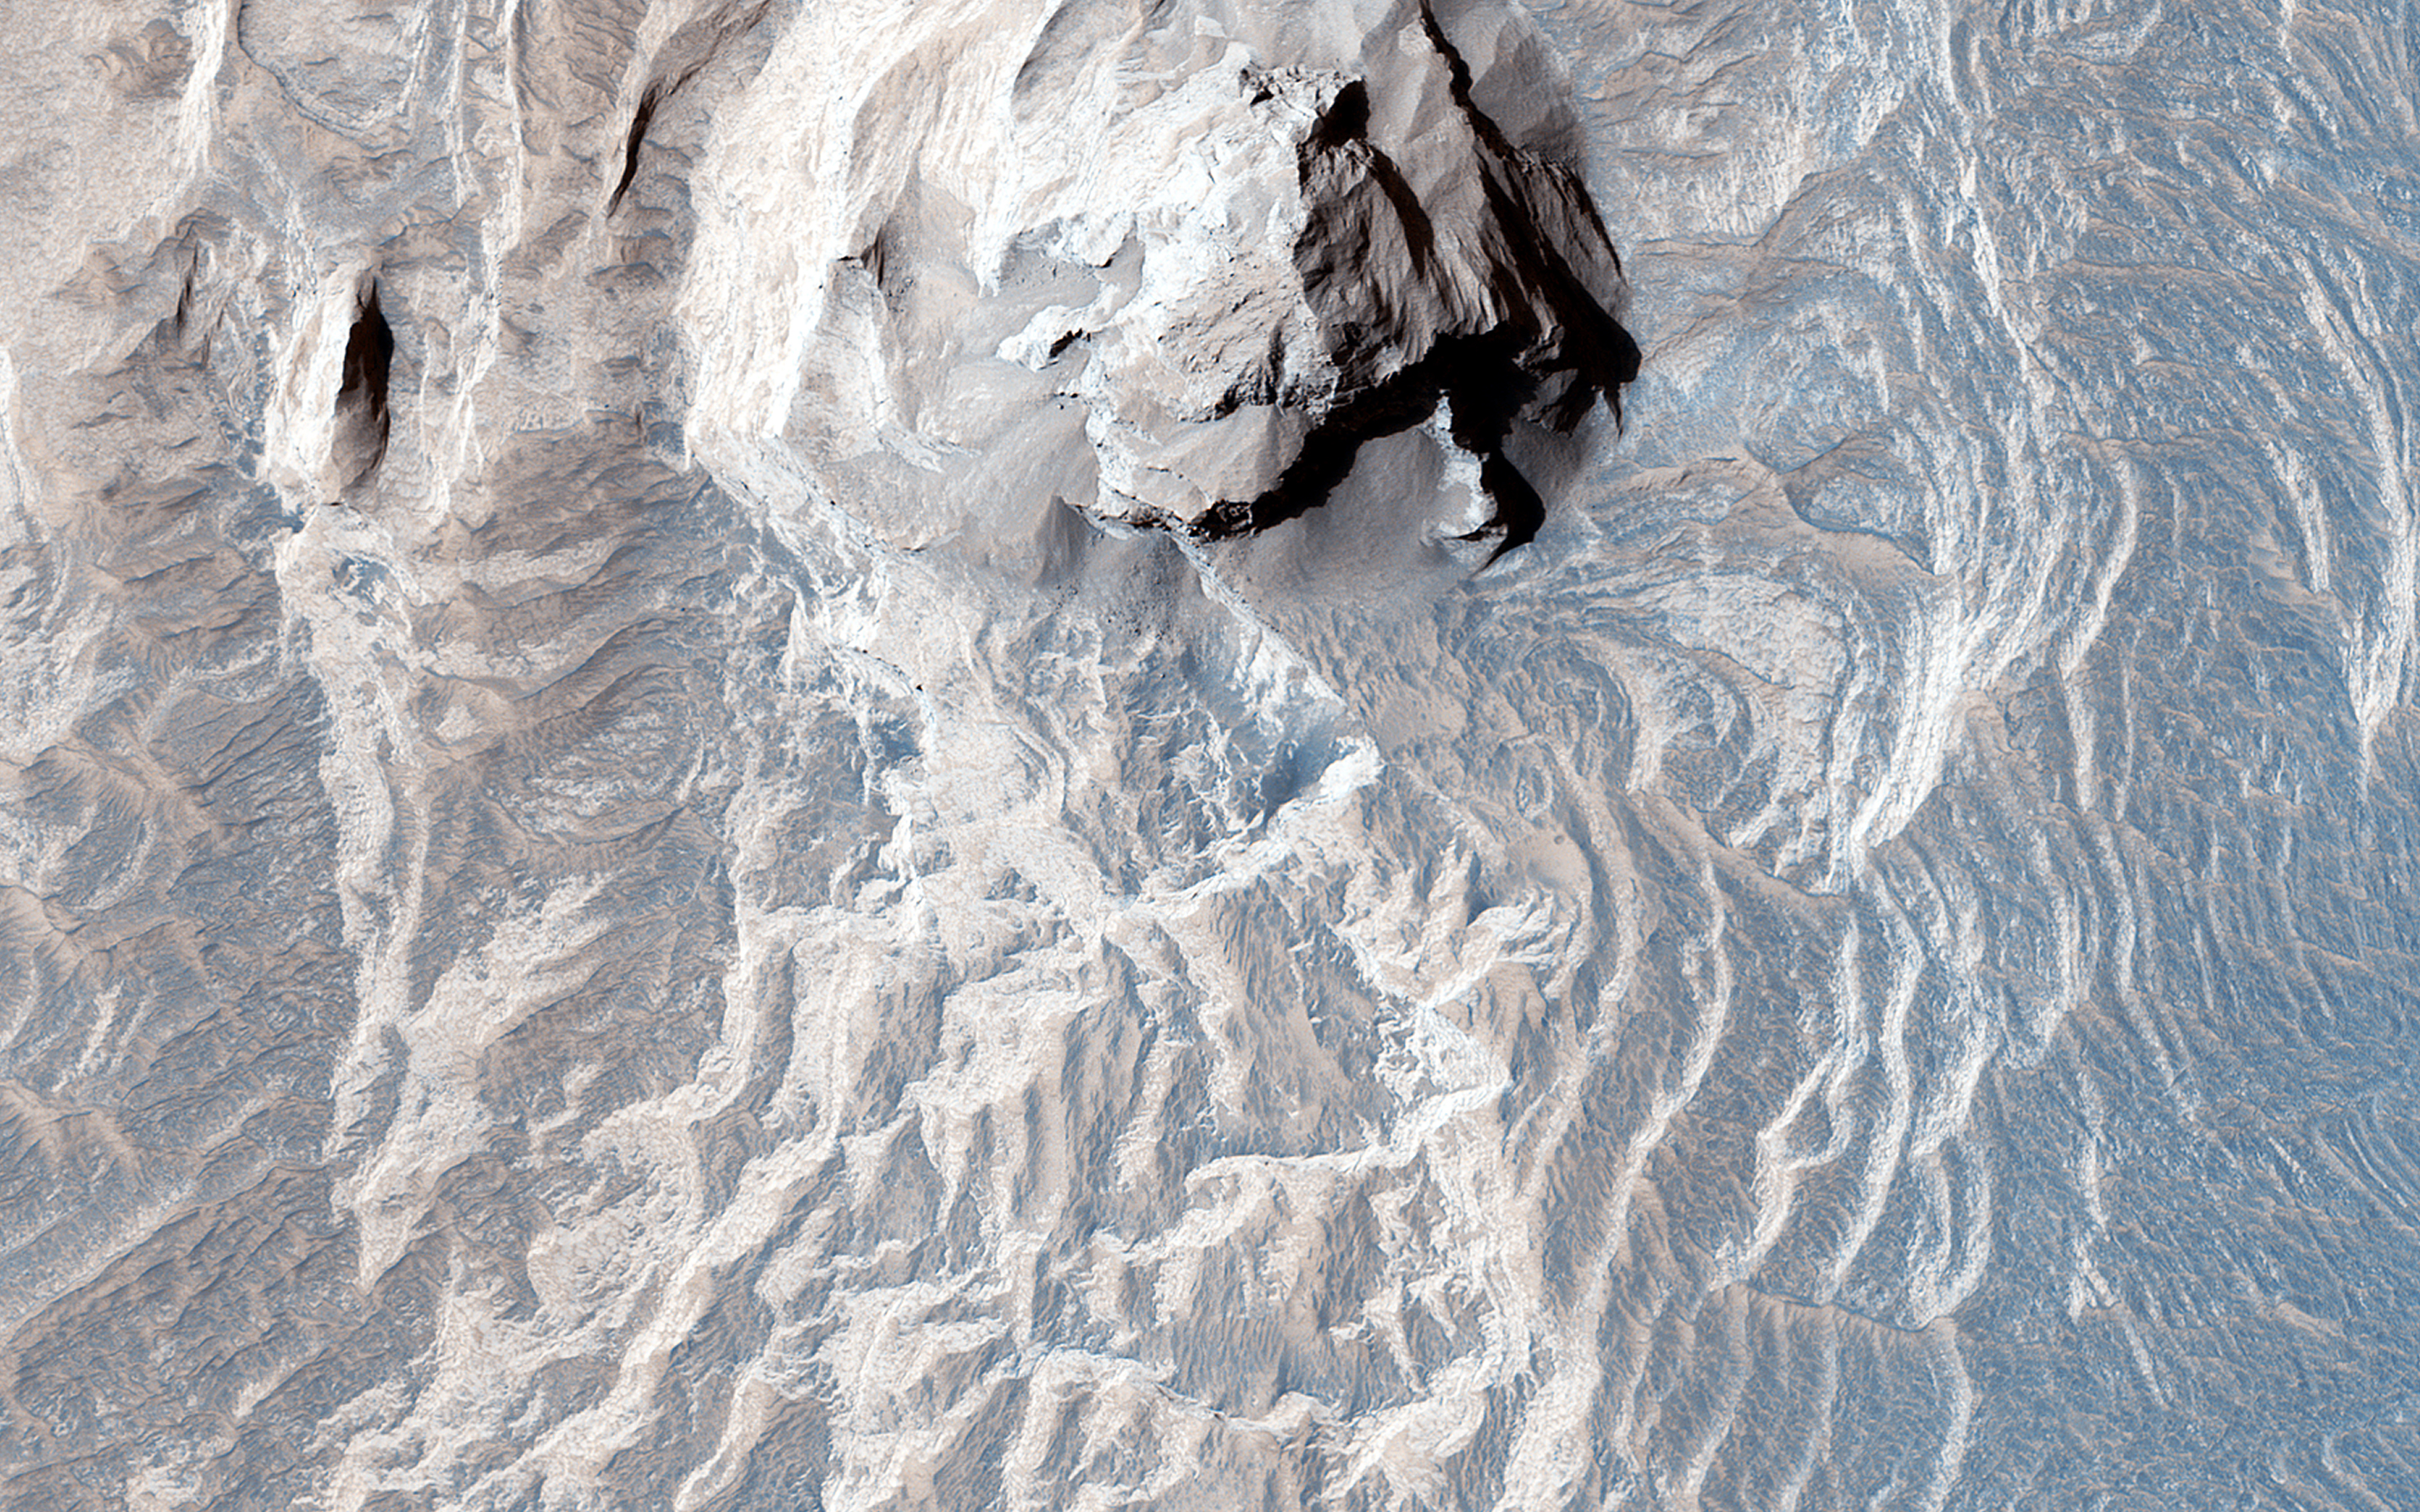

Light-Toned Layers in Tithonium Chasma

Tithonium Chasma is a part of Valles Marineris, the largest canyon in the Solar System. If Valles Marineris was located on Earth, at more than 4,000 kilometers long and 200 kilometers wide, it would span across almost the entire United States. Tithonium Chasma is approximately 800 kilometers long. A “chasma,” as defined by the International Astronomical Union, is an elongate, steep-sided depression.

The walls of canyons often contain bedrock exposing numerous layers. In some regions, light-toned layered deposits erode faster than the darker-toned ones. The layered deposits in the canyons are of great interest to scientists, as these exposures may shed light on past water activity on Mars. The CRISM instrument on MRO indicates the presence of sulfates, hydrated sulfates, and iron oxides in Tithonium Chasma. Because sulfates generally form from water, the light-toned sulfate rich deposits in the canyons may contain traces of ancient life.

The mid-section of this image is an excellent example of the numerous layered deposits, known as interior layered deposits. The exact nature of their formation is still unclear. However, some layered regions display parallelism between strata while other regions are more chaotic, possibly due to past tectonic activity. Lobe-shaped deposits are associated with depositional morphologies, considered indicative of possible periglacial activity.

Overall, the morphological and lithological features we see today are the result of numerous geological processes, indicating that Mars experienced a diverse and more active geological past.

The University of Arizona, Tucson, operates HiRISE, which was built by Ball Aerospace & Technologies Corp., Boulder, Colo. NASA’s Jet Propulsion Laboratory, a division of the California Institute of Technology in Pasadena, manages the Mars Reconnaissance Orbiter Project for NASA’s Science Mission Directorate, Washington.

Credit: NASA/JPL-Caltech/Univ. of Arizona